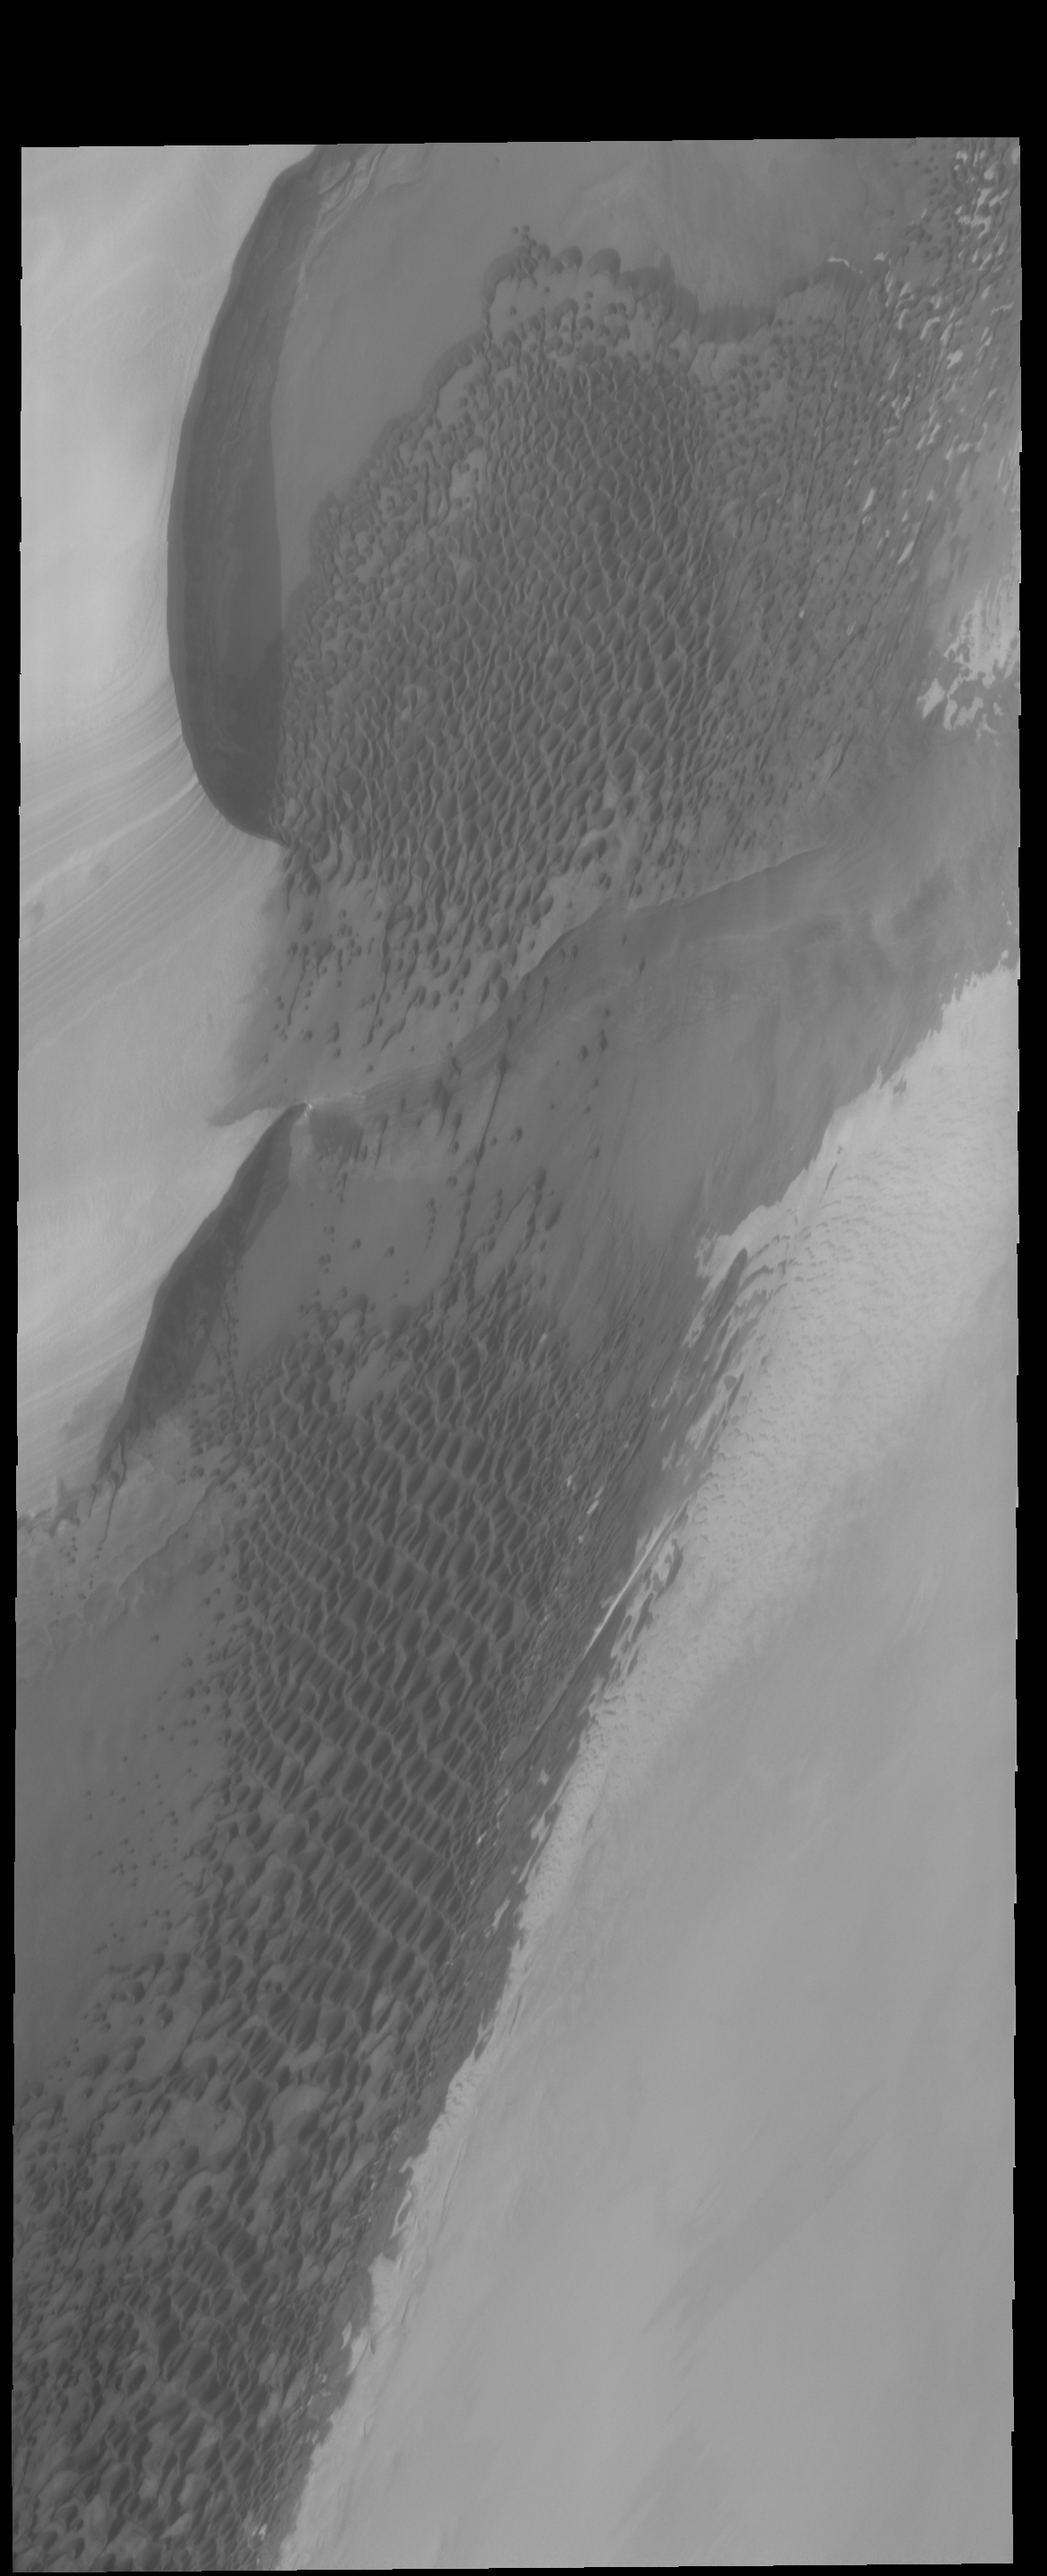

Polar Dunes

The dunes in this VIS image are located right at the edge of the polar cap.

Credit: NASA/JPL-Caltech/ASU